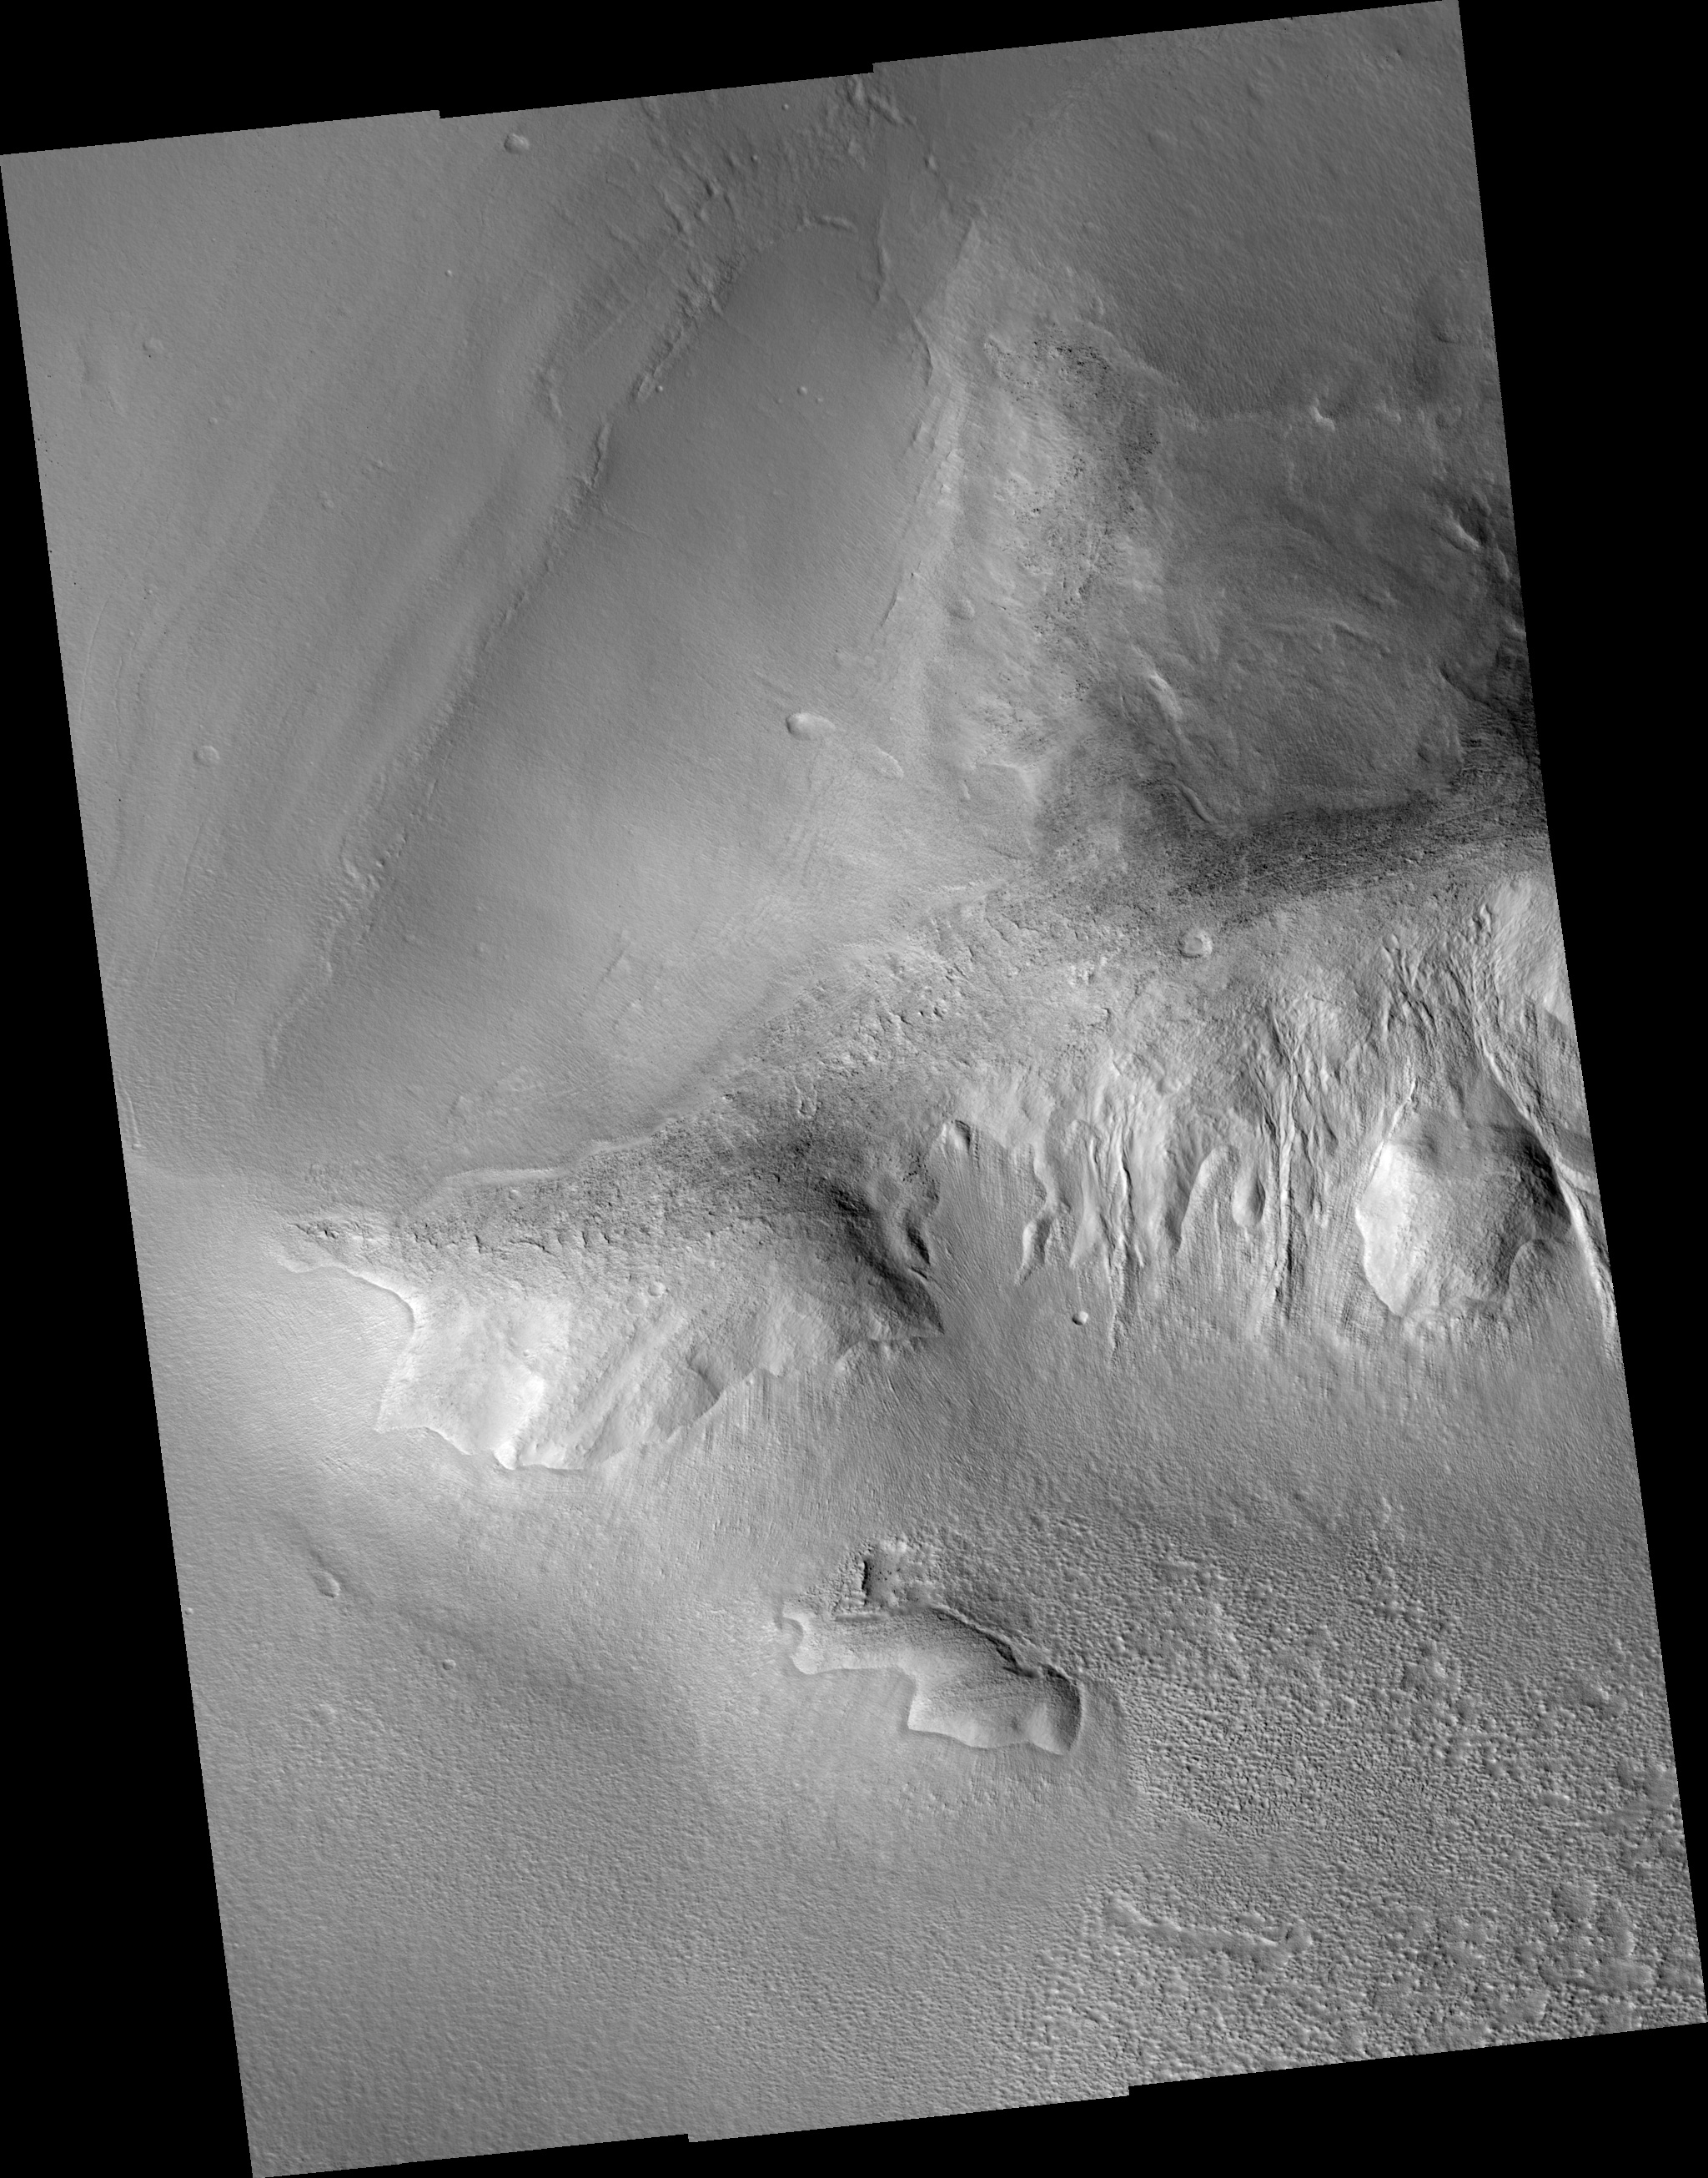

Lobate Debris Apron in Tempe Terra/Mareotis Fossae

This image shows a portion of a large lobate debris apron along the bottom of a hill in the Tempe Terra/Mareotis Fossae region of Mars. Debris aprons were first discovered in regions of “fretted terrain” from analyses of images sent back by the Viking Orbiter spacecrafts in the 1970s. Features in areas of fretted terrain appear “softened” as if some geologic process(es) had smoothed and rounded features that normally would be sharply defined, such the crest of a narrow, steep ridge. Scientists inferred that the processes causing this degradation must have involved the incorporation and creep of ice in the surface materials. If so, these mixtures of ice and debris could have flowed away from topographically high areas leaving features much less sharply-defined. The flow behavior described here is similar to slow-moving glacial or permafrost features on Earth. The debris apron in the upper left of the image also has several subtle “ridge” features on its surface from low sun illumination. The ridges are roughly parallel to the base of the hill and their shapes mimic one another along their lengths. Similar ridges are seen on other debris aprons in this region where the aprons are located directly below large piles of debris accumulating along the bottom of hillslopes. These observations have led to the hypothesis that ridges on debris aprons are accumulated piles of debris from a period of abnormally high erosion. If this was indeed the case, each ridge may indicate a change in the climate or local environment that would have implications for our overall understanding of the Martian climate.

Image PSP_001390_2290 was taken by the High Resolution Imaging Science Experiment (HiRISE) camera onboard the Mars Reconnaissance Orbiter spacecraft on November 12, 2006. The complete image is centered at 48.9 degrees latitude, 283.9 degrees East longitude. The range to the target site was 300.6 km (187.9 miles). At this distance the image scale ranges from 30.1 cm/pixel (with 1 x 1 binning) to 60.1 cm/pixel (with 2 x 2 binning). The image shown here has been map-projected to 25 cm/pixel and north is up. The image was taken at a local Mars time of 3:20 PM and the scene is illuminated from the west with a solar incidence angle of 51 degrees, thus the sun was about 39 degrees above the horizon. At a solar longitude of 134.4 degrees, the season on Mars is Northern Summer.

NASA’s Jet Propulsion Laboratory, a division of the California Institute of Technology in Pasadena, manages the Mars Reconnaissance Orbiter for NASA’s Science Mission Directorate, Washington. Lockheed Martin Space Systems, Denver, is the prime contractor for the project and built the spacecraft. The High Resolution Imaging Science Experiment is operated by the University of Arizona, Tucson, and the instrument was built by Ball Aerospace and Technology Corp., Boulder, Colo.

Credit: NASA/JPL/Univ. of Arizona